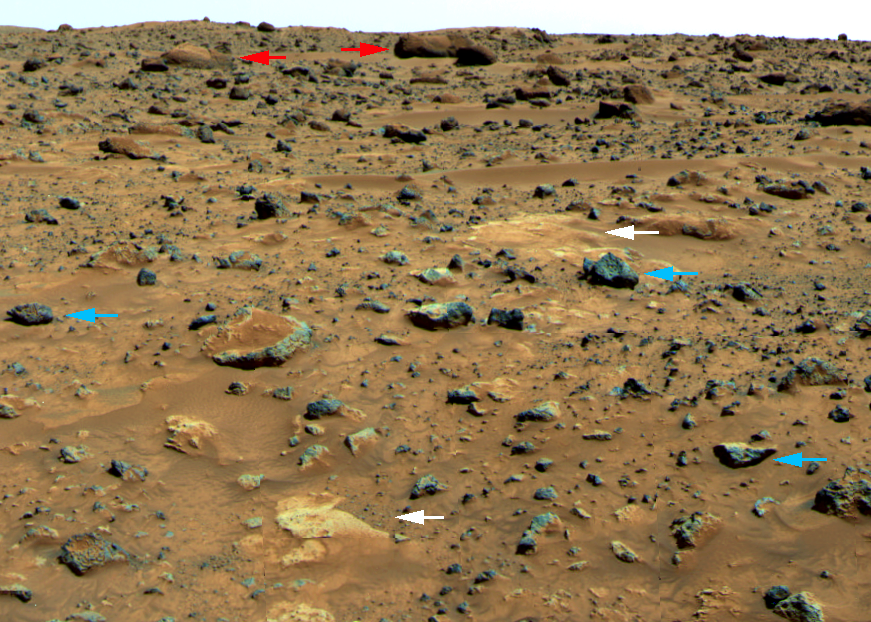

Three Classes of Martian rocks

In this portion of the 360-degree color gallery pan, looking to the northeast, the colors have been exaggerated to highlight the differences between rocks and soils. Visible are the downwind sides of rocks, not exposed to wind scouring like “Barnacle Bill” (which faces upwind). There is a close correspondence between the shapes and colors of the rocks. Three general classes of rocks are recognized: large rounded rocks with weathered coatings, small gray angular rocks lacking weathered coatings, and flat white rocks. The large rounded rocks in the distance, marked by the red arrows, are comparable to “Yogi.” Spectral properties show that these rocks have a highly weathered coating in addition to a distinctive shape. A second population of smaller, angular rocks (blue arrows) in the foreground have unweathered surfaces even on the downwind side, except where covered on their tops by drift. These are comparable to Barnacle Bill. They may have been emplaced at the site relatively recently, perhaps as ejecta from an impact crater, so they have not had time to weather as extensively as the larger older rocks. The third kind of rock (white arrows) is white and flat, and includes “Scooby Doo” in the foreground and a large deposit in the background called “Baker’s Bank.” The age of the white rock relative to the other two classes is still being debated. One representative rock of each class (Yogi, Barnacle Bill, and Scooby Doo) has been measured by the rover.

Mars Pathfinder is the second in NASA’s Discovery program of low-cost spacecraft with highly focused science goals. The Jet Propulsion Laboratory, Pasadena, CA, developed and manages the Mars Pathfinder mission for NASA’s Office of Space Science, Washington, D.C. The Imager for Mars Pathfinder (IMP) was developed by the University of Arizona Lunar and Planetary Laboratory under contract to JPL. Peter Smith is the Principal Investigator. JPL is an operating division of the California Institute of Technology (Caltech).

Photojournal note: Sojourner spent 83 days of a planned seven-day mission exploring the Martian terrain, acquiring images, and taking chemical, atmospheric and other measurements. The final data transmission received from Pathfinder was at 10:23 UTC on September 27, 1997. Although mission managers tried to restore full communications during the following five months, the successful mission was terminated on March 10, 1998.

Credit: NASA/JPL/Johns Hopkins University